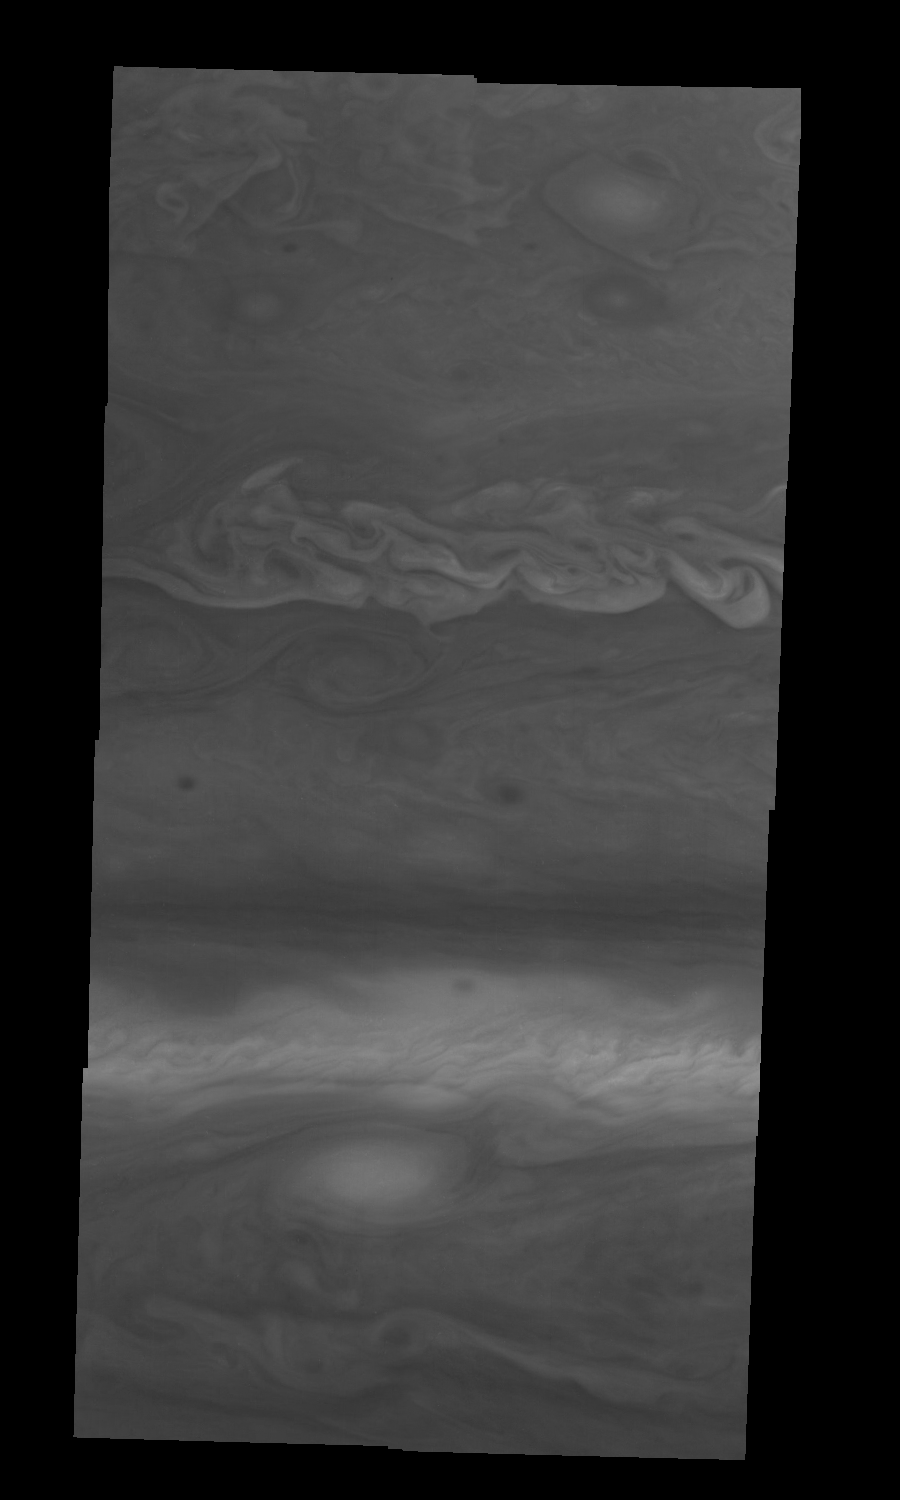

Jupiter’s Northern Hemisphere in Violet Light (Time Set 1)

Mosaic of Jupiter’s northern hemisphere between 10 and 50 degrees latitude. Jupiter’s atmospheric circulation is dominated by alternating eastward and westward jets from equatorial to polar latitudes. The direction and speed of these jets in part determine the color and texture of the clouds seen in this mosaic. Also visible are several other common Jovian cloud features, including large white ovals, bright spots, dark spots, interacting vortices, and turbulent chaotic systems. The north-south dimension of each of the two interacting vortices in the upper half of the mosaic is about 3500 kilometers. Light at 410 nanometers is affected by the sizes and compositions of cloud particles, as well as the trace chemicals that give Jupiter’s clouds their colors. This mosaic shows the features of Jupiter’s main visible cloud deck and the hazy cloud layer above it.

North is at the top. The images are projected on a sphere, with features being foreshortened towards the north. The smallest resolved features are tens of kilometers in size. These images were taken on April 3, 1997, at a range of 1.4 million kilometers by the Solid State Imaging system on NASA’s Galileo spacecraft.

The Jet Propulsion Laboratory, Pasadena, CA manages the mission for NASA’s Office of Space Science, Washington, DC.

Credit: NASA/JPL-Caltech